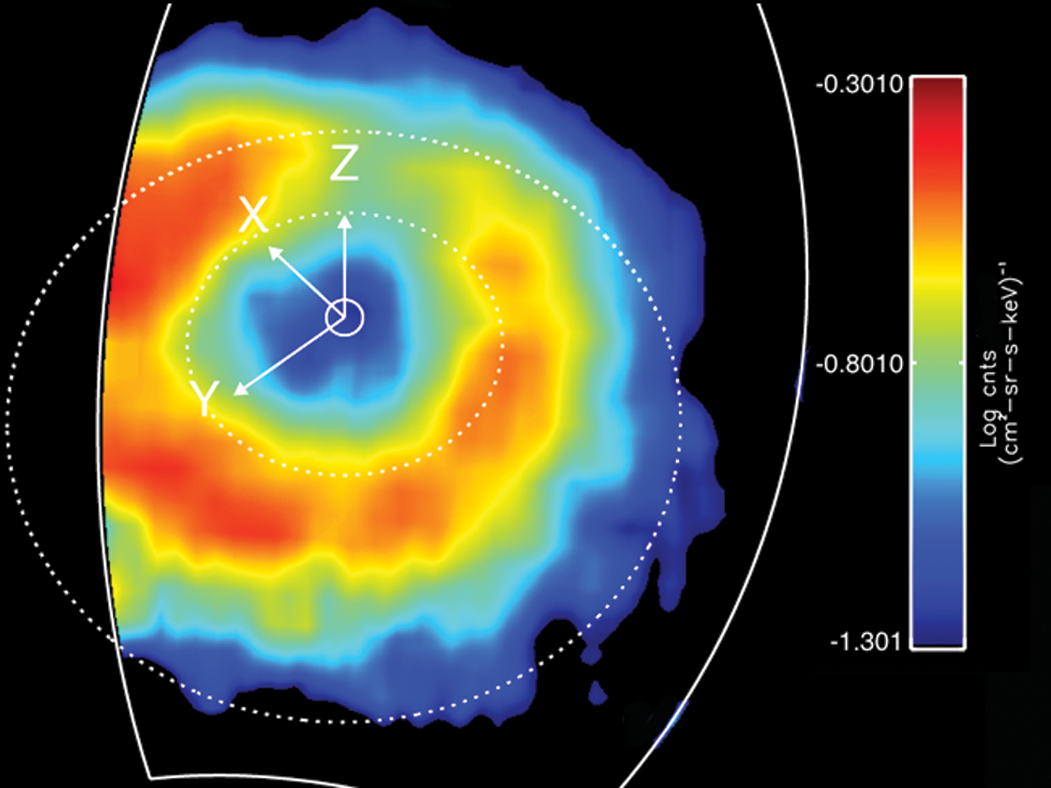

Saturn’s “Ring Current”

Like Earth, Saturn has an invisible ring of energetic ions trapped in its magnetic field. This feature is known as a “ring current.” This ring current has been imaged with a special camera on Cassini sensitive to energetic neutral atoms.

This is a false color map of the intensity of the energetic neutral atoms emitted from the ring current through a processed called charged exchange. In this process a trapped energetic ion steals and electron from cold gas atoms and becomes neutral and escapes the magnetic field.

The Cassini Magnetospheric Imaging Instrument’s ion and neutral camera records the intensity of the escaping particles, which provides a map of the ring current. In this image, the colors represent the intensity of the neutral emission, which is a reflection of the trapped ions. This “ring” is much farther from Saturn (roughly five times farther) than Saturn’s famous icy rings. Red in the image represents the higher intensity of the particles, while blue is less intense.

Saturn’s ring current had not been mapped before on a global scale, only “snippets” or areas were mapped previously but not in this detail. This instrument allows scientists to produce movies (see PIA10083) that show how this ring changes over time. These movies reveal a dynamic system, which is usually not as uniform as depicted in this image. The ring current is doughnut shaped but in some instances it appears as if someone took a bite out of it.

This image was obtained on March 19, 2007, at a latitude of about 54.5 degrees and radial distance 1.5 million kilometres (920,000 miles). Saturn is at the center, and the dotted circles represent the orbits of the moon’s Rhea and Titan. The Z axis points parallel to Saturn’s spin axis, the X axis points roughly sunward in the sun-spin axis plane, and the Y axis completes the system, pointing roughly toward dusk. The ion and neutral camera’s field of view is marked by the white line and accounts for the cut-off of the image on the left. The image is an average of the activity over a (roughly) 3-hour period.

Credit: NASA/JPL/JHUAPL